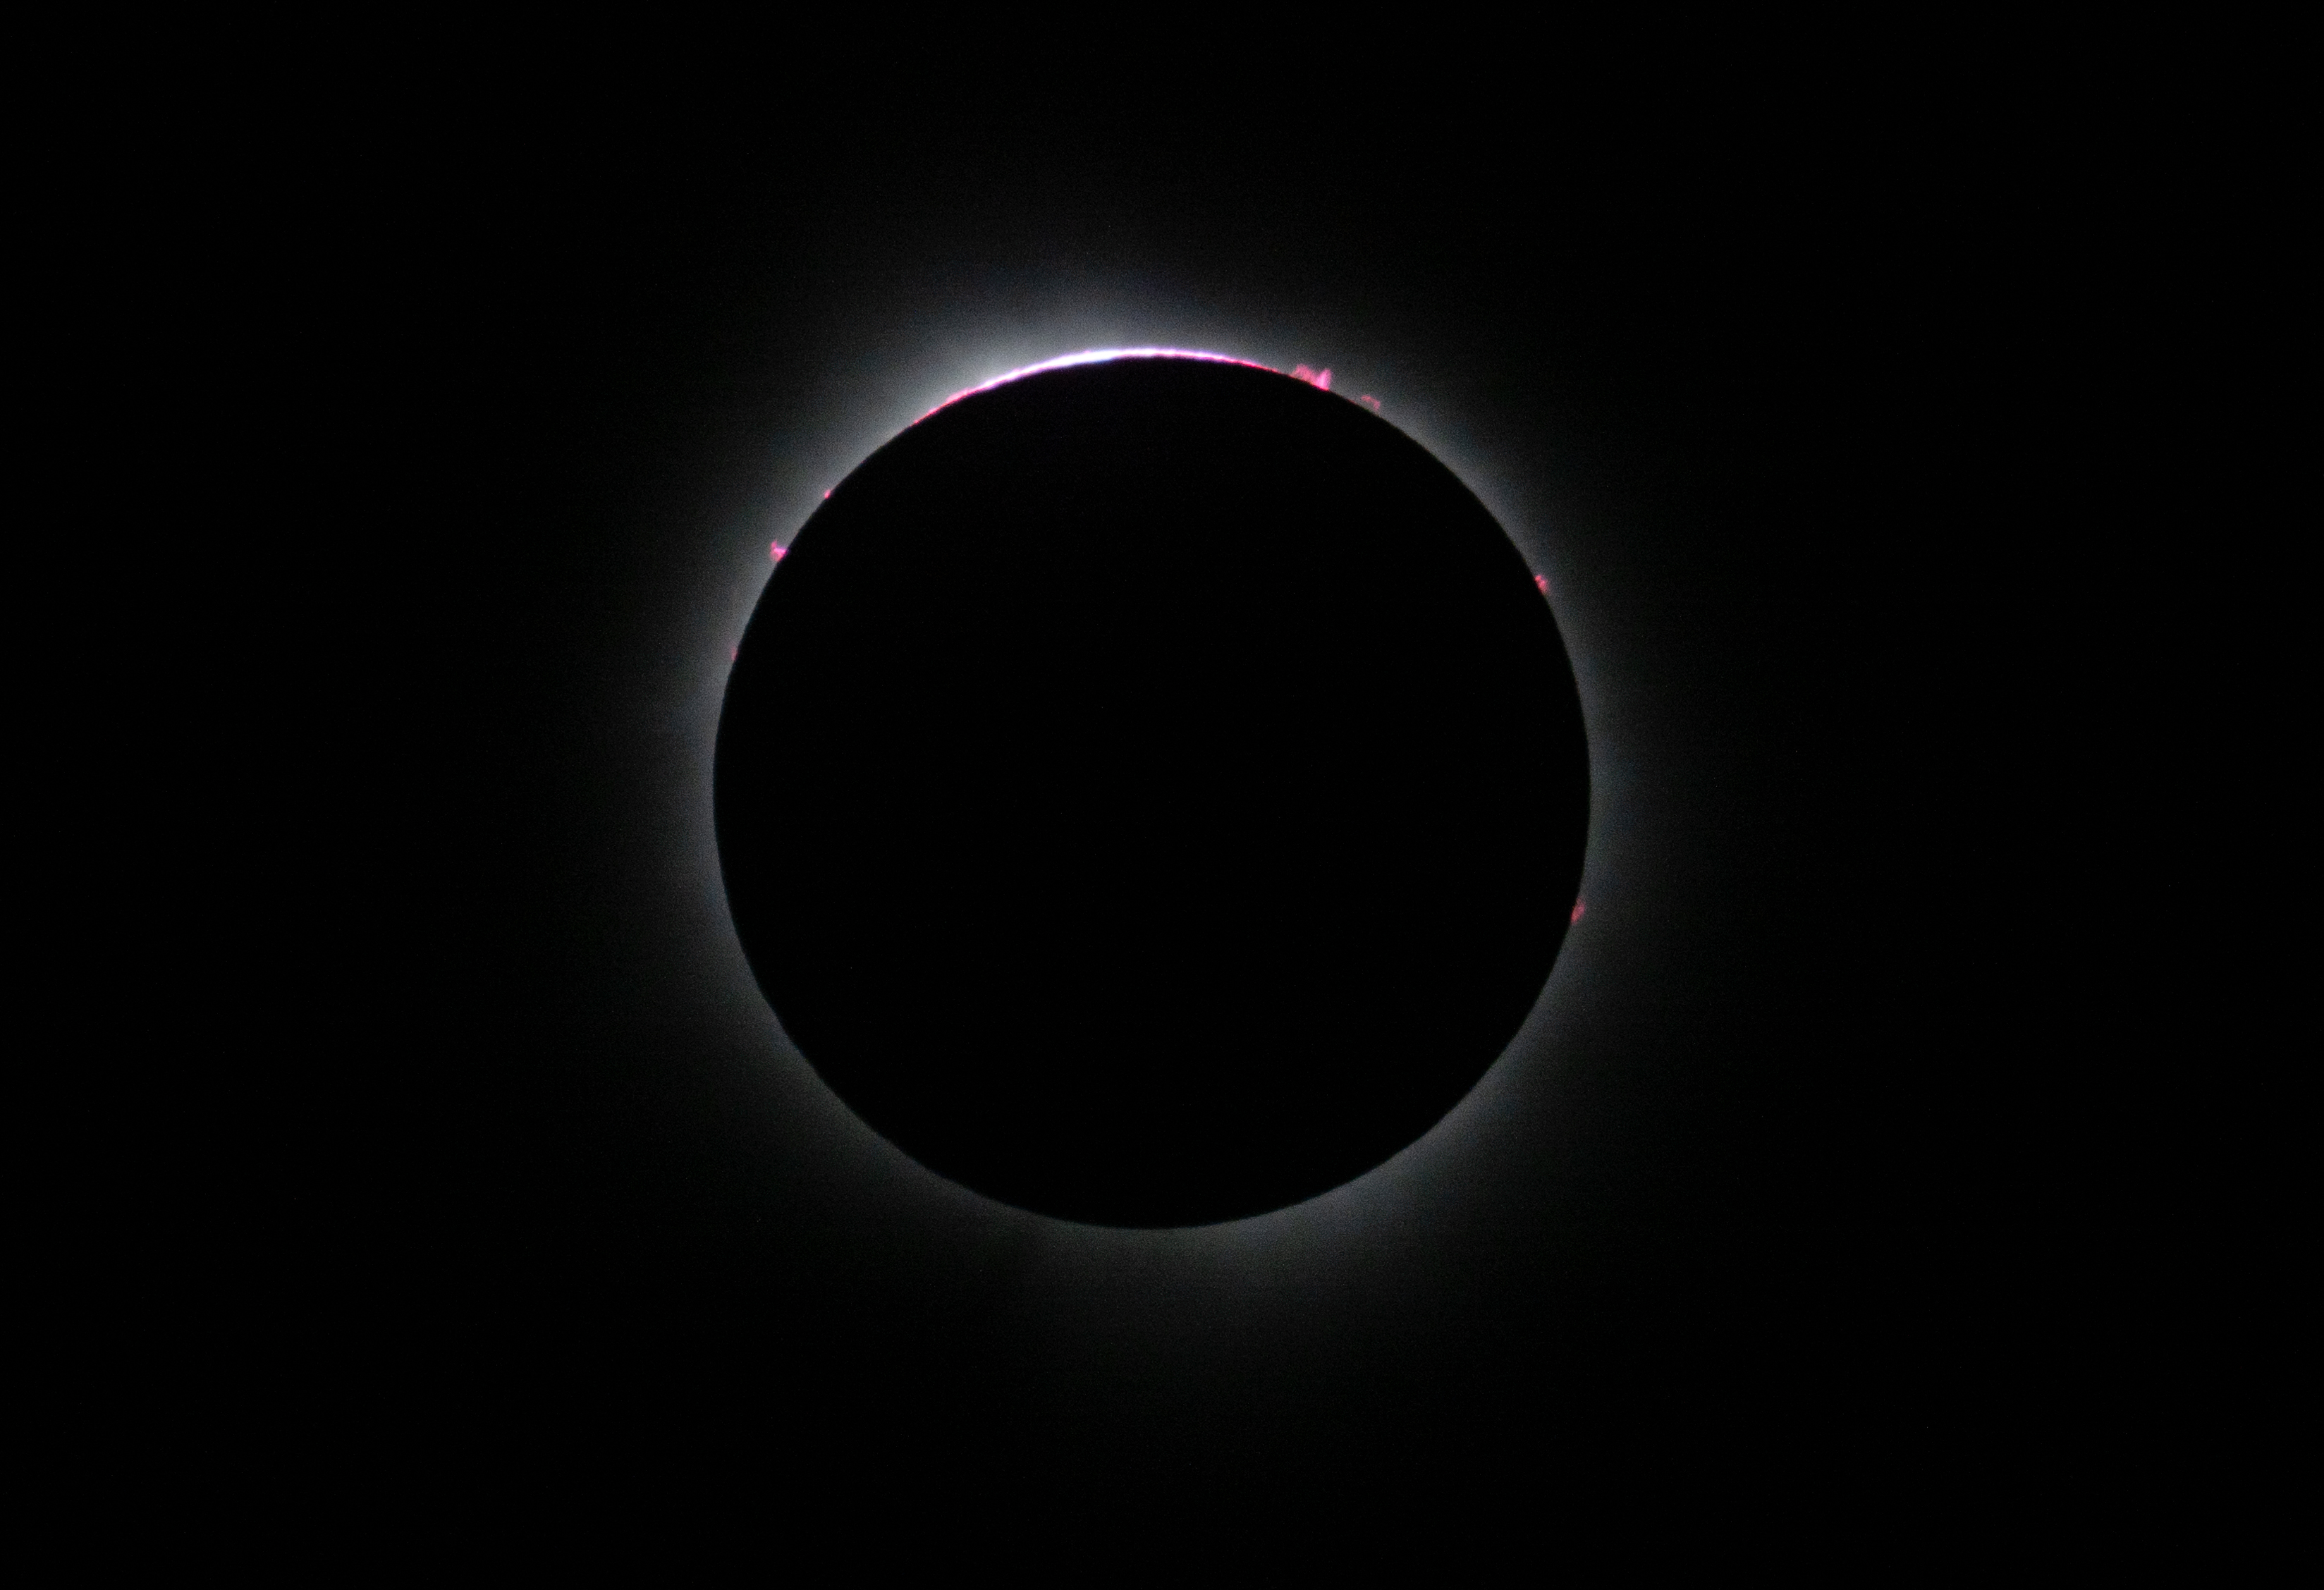

2024 Total Solar Eclipse

A total solar eclipse is seen from the Indianapolis Motor Speedway, Monday, April 8, 2024, in Indianapolis, Indiana. A total solar eclipse swept across a narrow portion of the North American continent from Mexico’s Pacific coast to the Atlantic coast of Newfoundland, Canada. A partial solar eclipse was visible across the entire North American continent along with parts of Central America and Europe.

Credit: NASA/Joel Kowsky